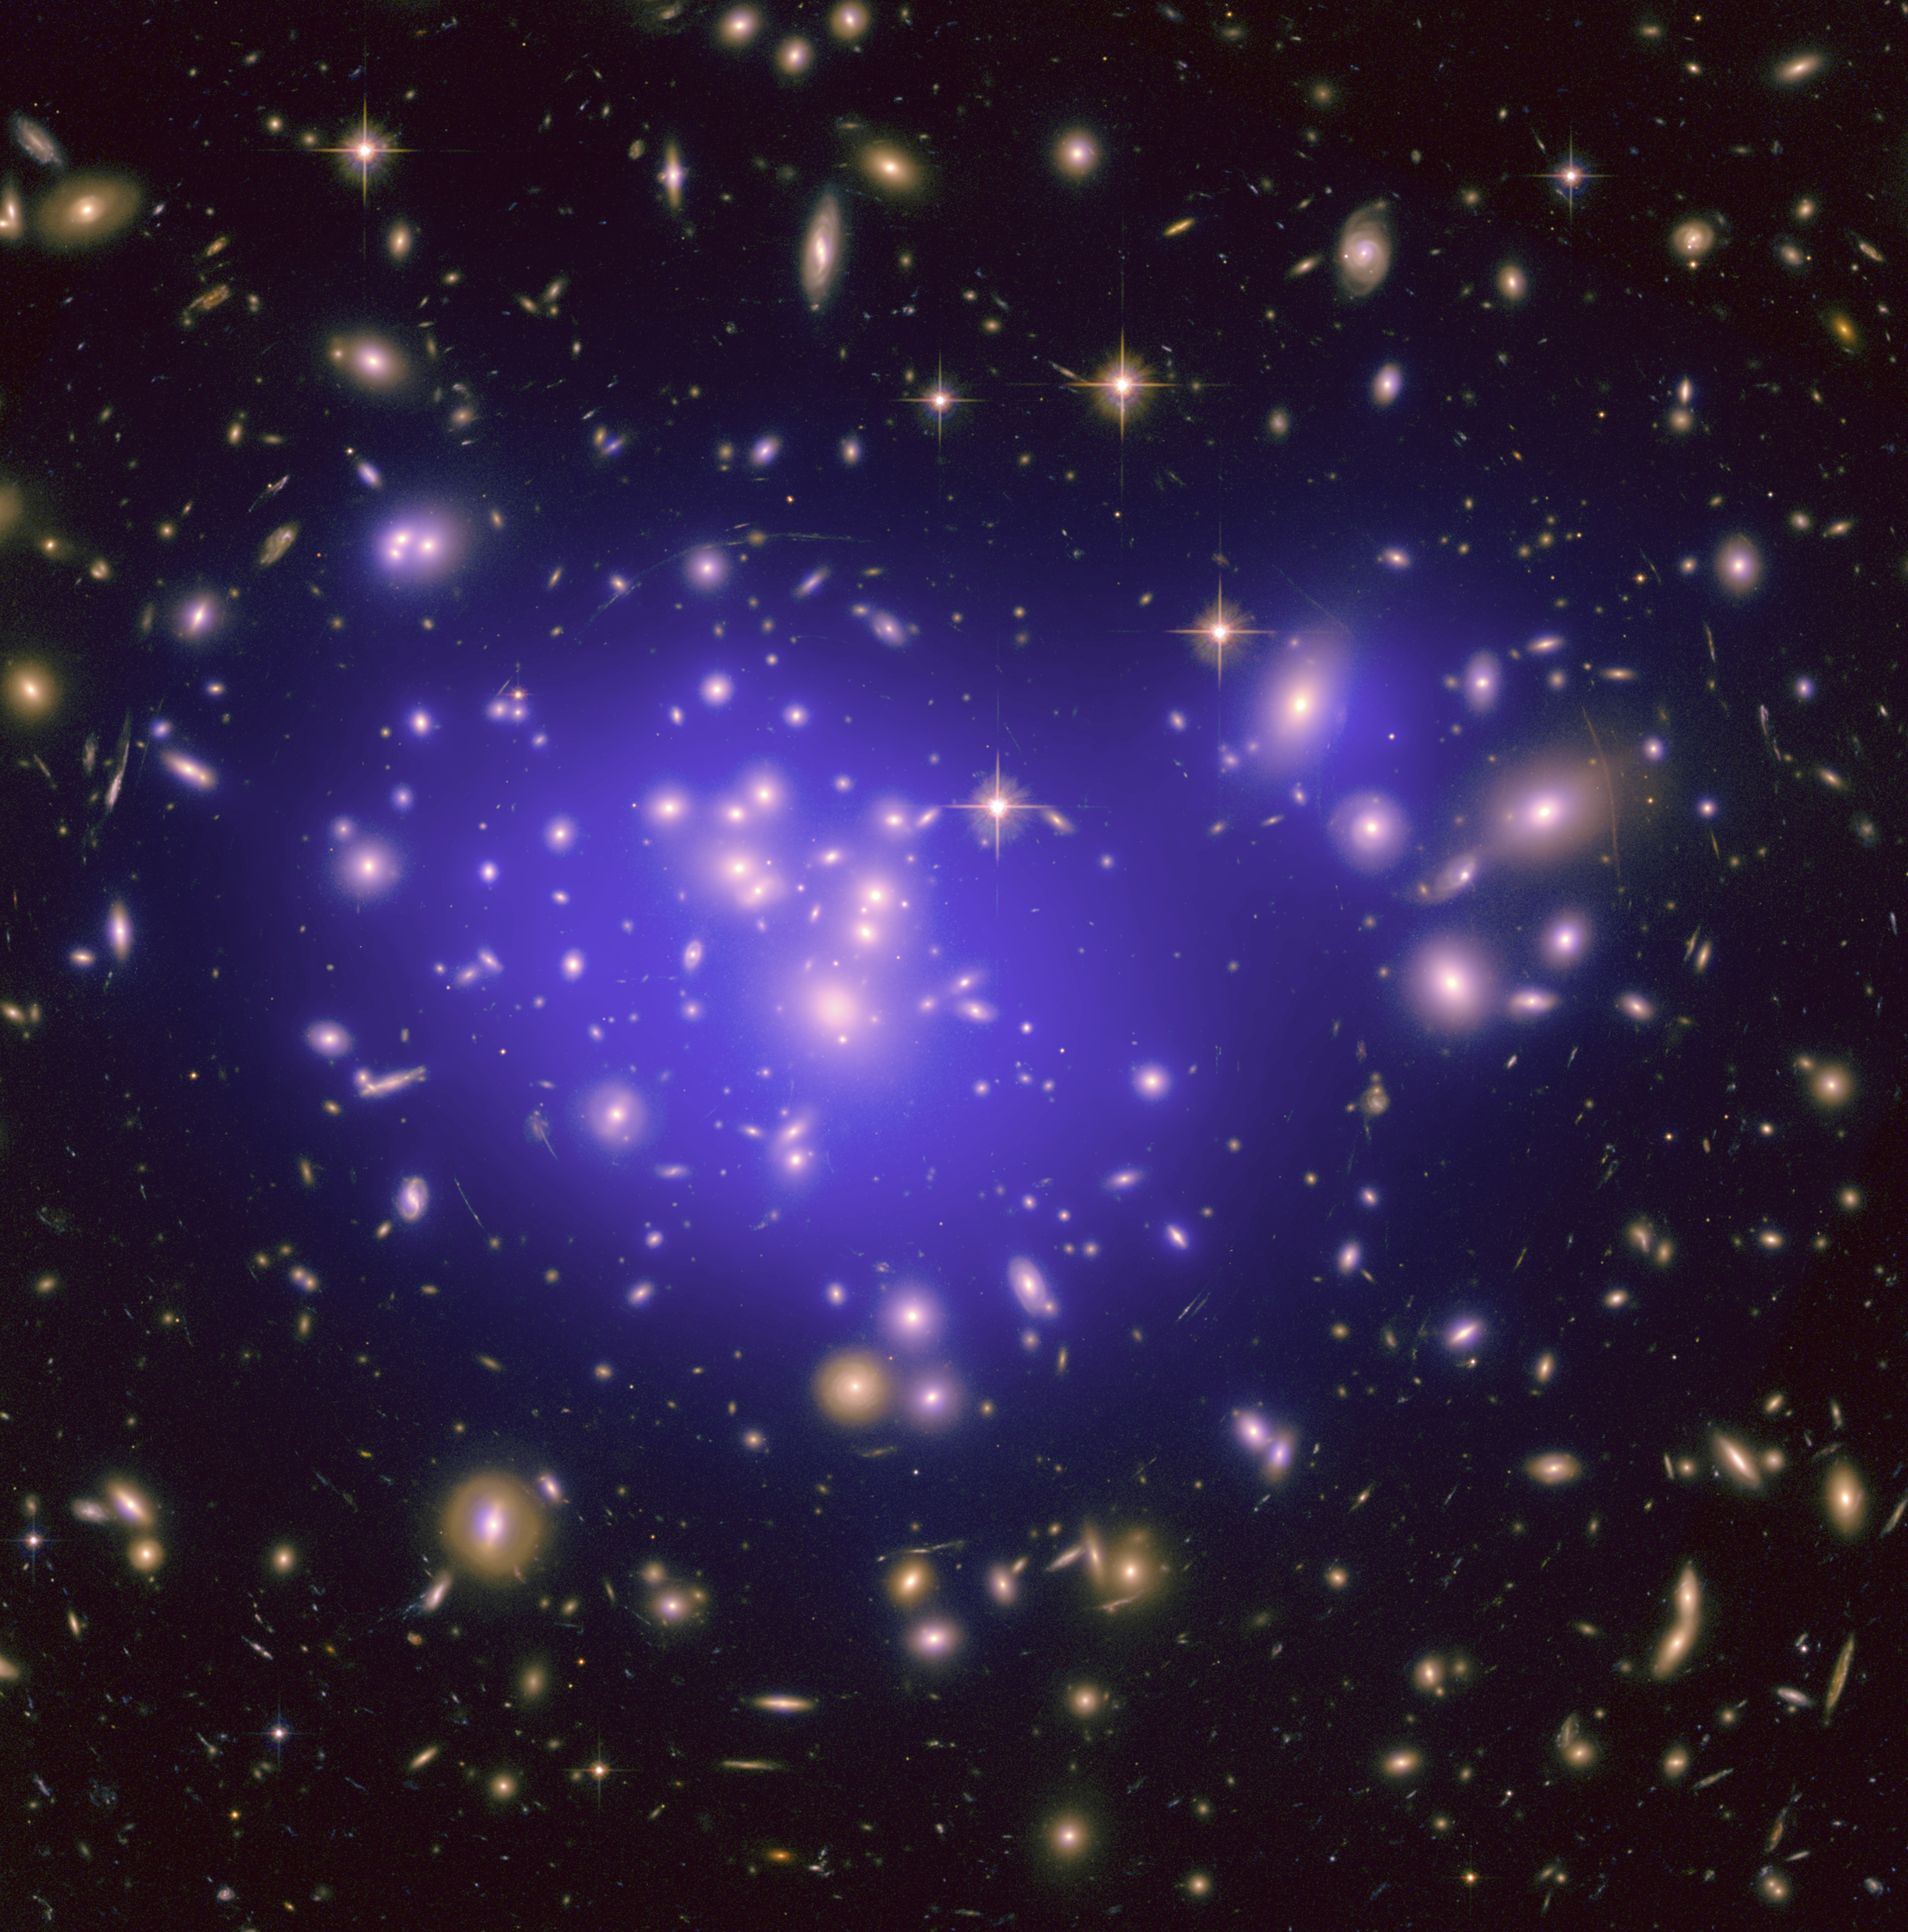

Fun House Mirror in Space

This image from NASA’s Hubble Space Telescope shows the inner region of Abell 1689, an immense cluster of galaxies located 2.2 billion light-years away. The cluster’s gravitational field is warping light from background galaxies, causing them to appear as arcs. The effect is similar to what happens when you look into a fun house mirror.

Dark matter in the cluster, which represents about 80 percent of its mass, is mapped by plotting these arcs. Dark matter cannot be photographed, but its distribution is shown in the blue overlay. The dark matter distribution is then used to better understand the nature of dark energy, a pressure that is accelerating the expansion of the universe.

The natural-color photo was taken with Hubble’s Advanced Camera for Surveys.

Credit: NASA/ESA/JPL-Caltech/Yale/CNRS